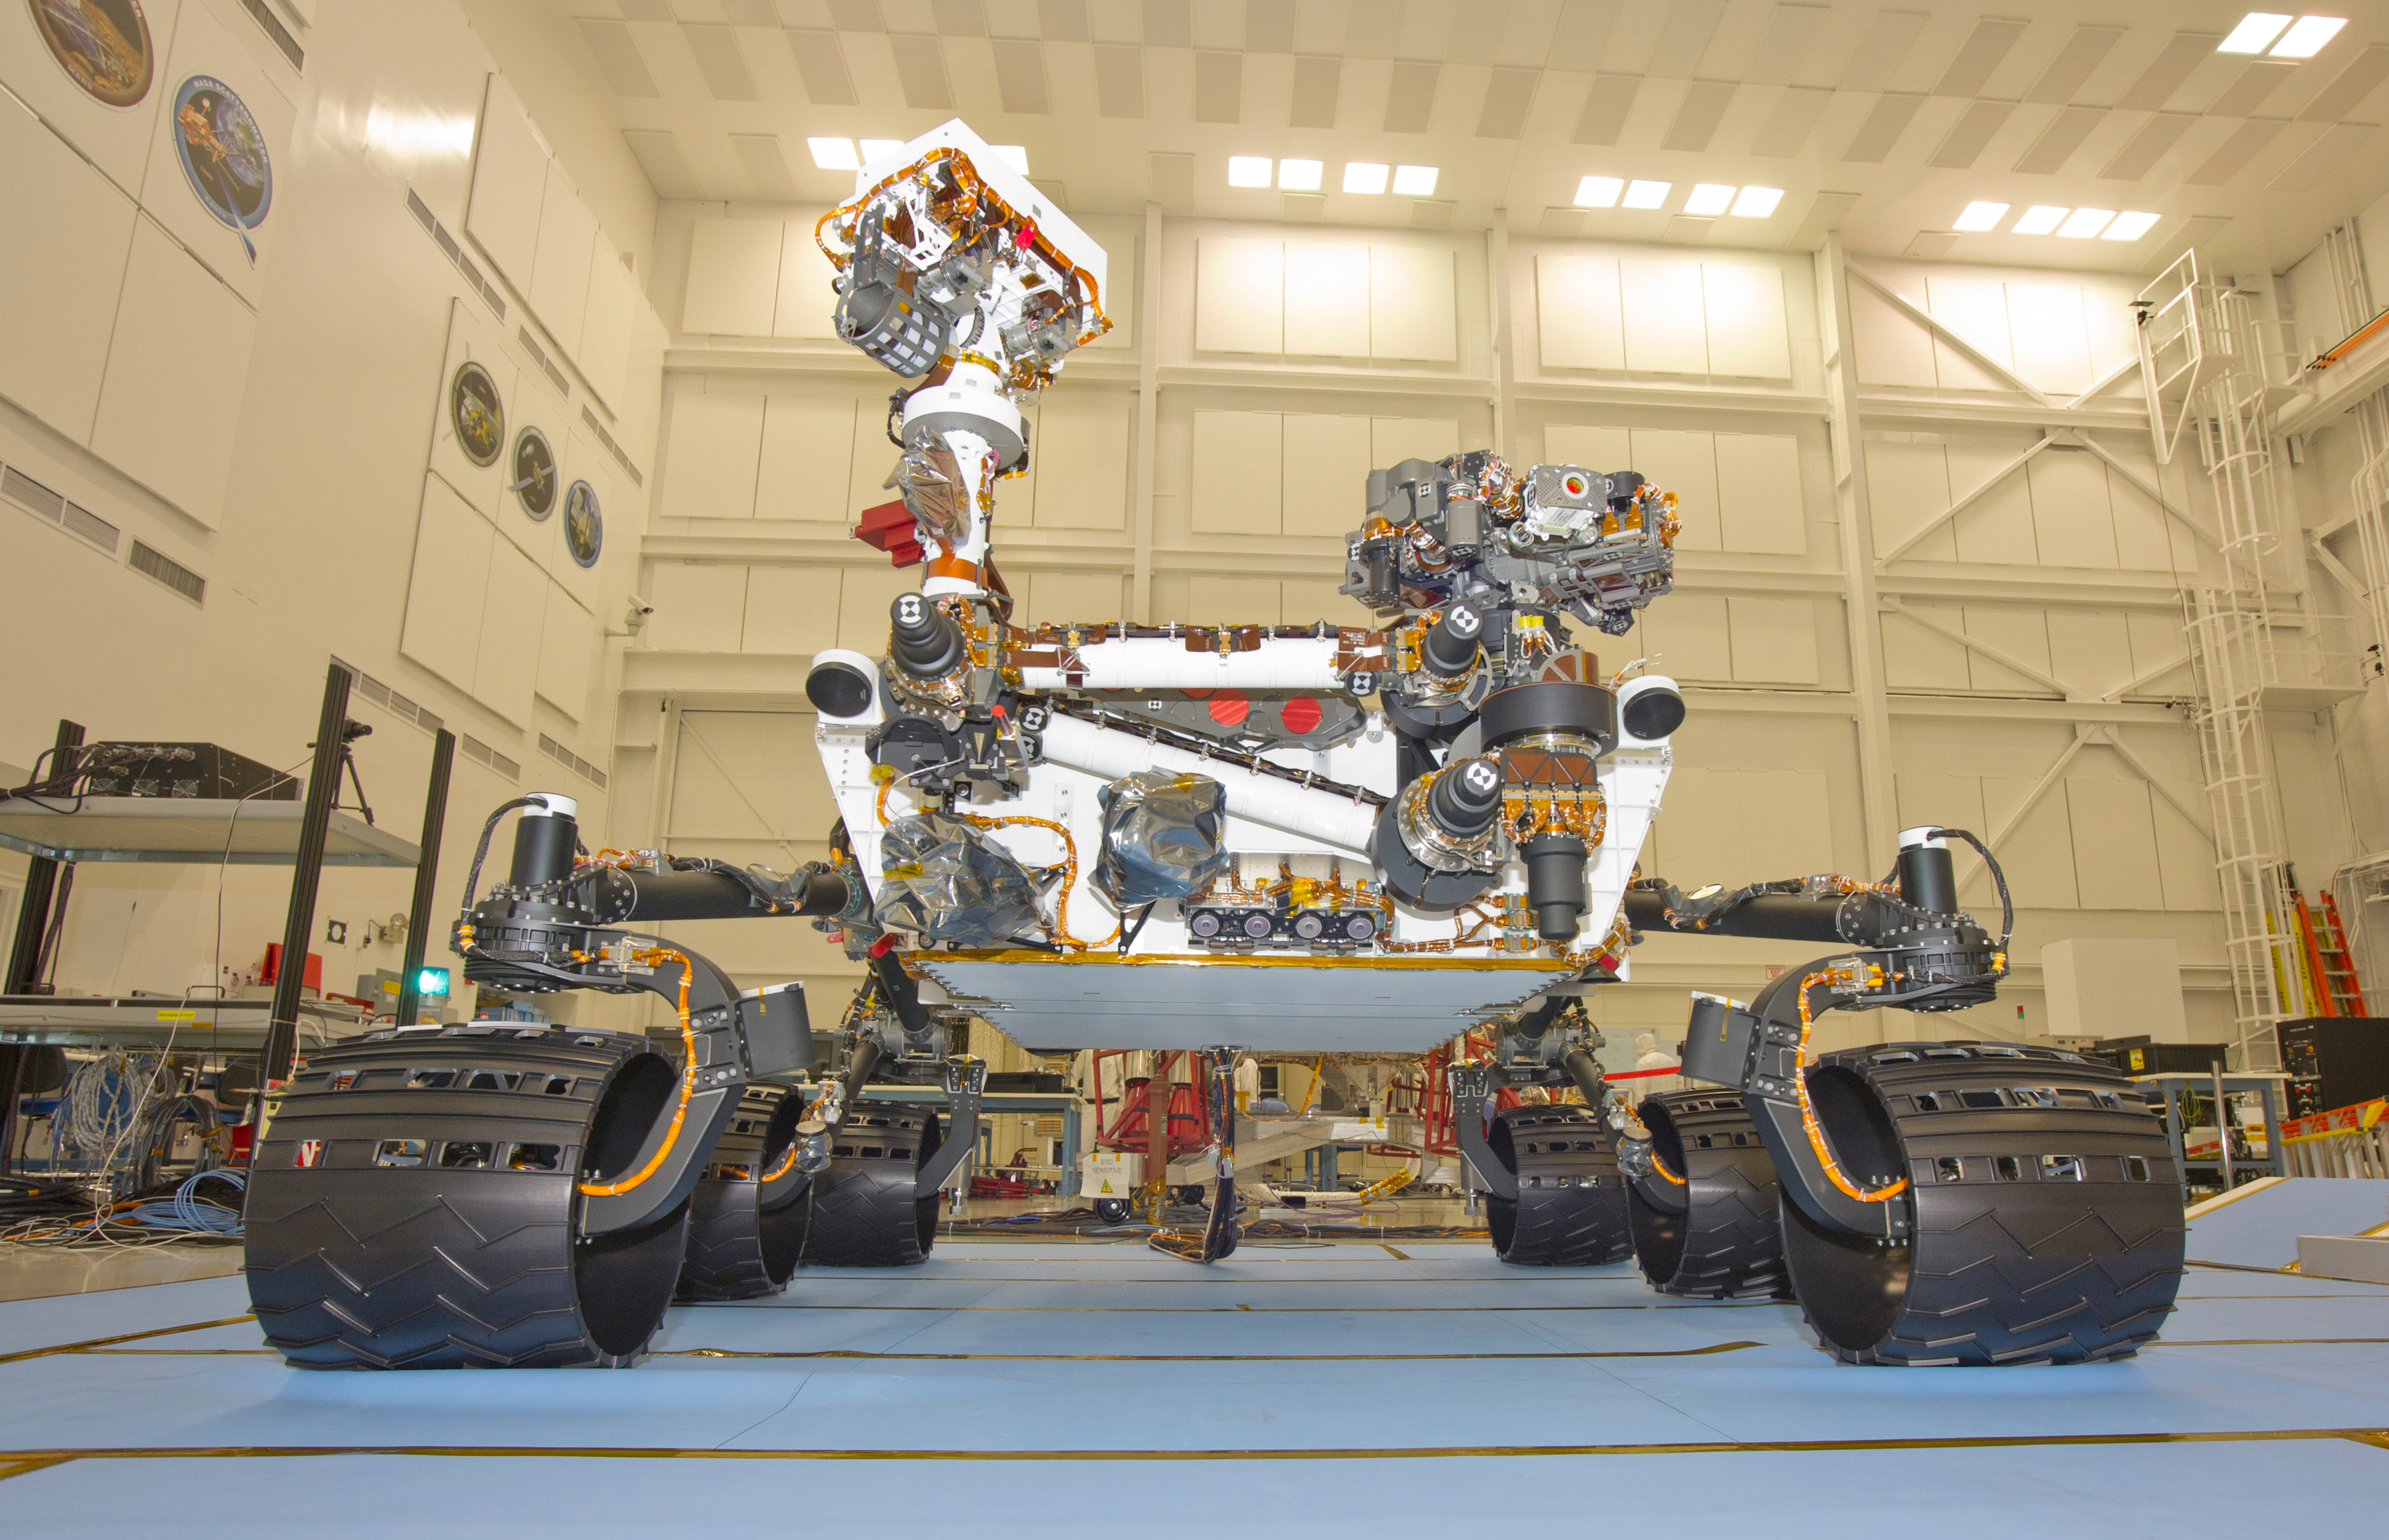

Mars Rover Curiosity, Front View

This photograph of the NASA Mars Science Laboratory rover, Curiosity, was taken during mobility testing on June 3, 2011. The location is inside the Spacecraft Assembly Facility at NASA’s Jet Propulsion Laboratory, Pasadena, Calif.

Preparations are on track for shipping the rover to NASA’s Kennedy Space Center in Florida in June and for launch during the period Nov. 25 to Dec. 18, 2011.

JPL, a division of the California Institute of Technology in Pasadena, manages the Mars Science Laboratory mission for the NASA Science Mission Directorate, Washington. This mission will land Curiosity on Mars in August 2012. Researchers will use the tools on the rover to study whether the landing region has had environmental conditions favorable for supporting microbial life and favorable for preserving clues about whether life existed.

Credit: NASA/JPL-Caltech